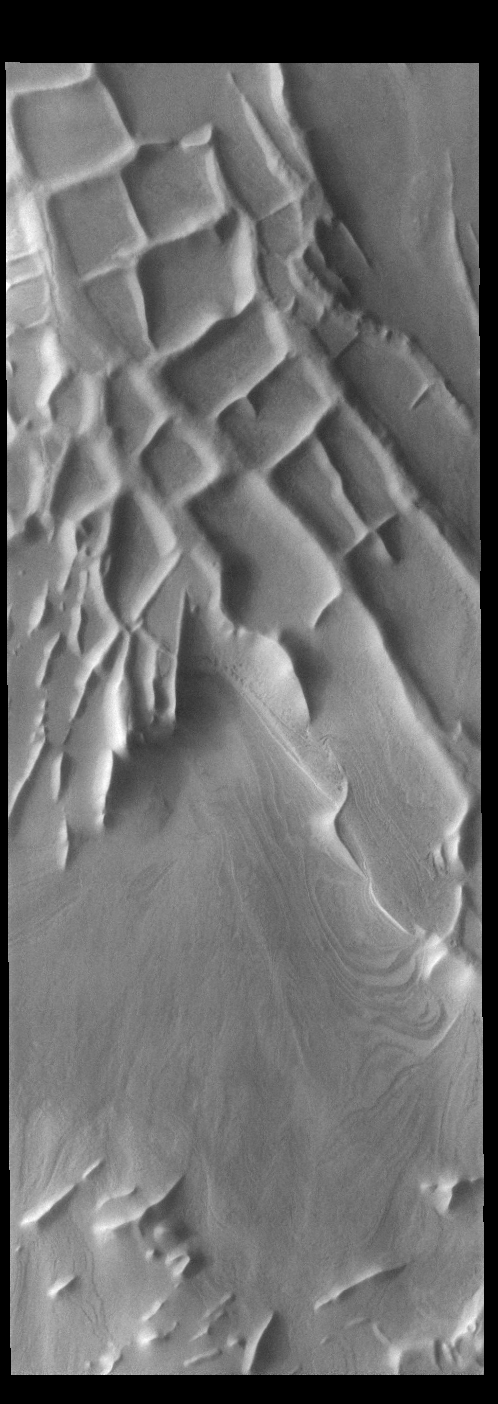

Angustus Labyrinthus

Angustus Labyrinthus is a unique region near the south polar cap. The squares formed by intersecting ridges have given the feature the informal name of Inca City. The linear ridges are believed to have formed by volcanic and tectonic forces, where magma filled fractures in the subsurface and then erosion revealed the magmatic material.

Credit: NASA/JPL-Caltech/ASU